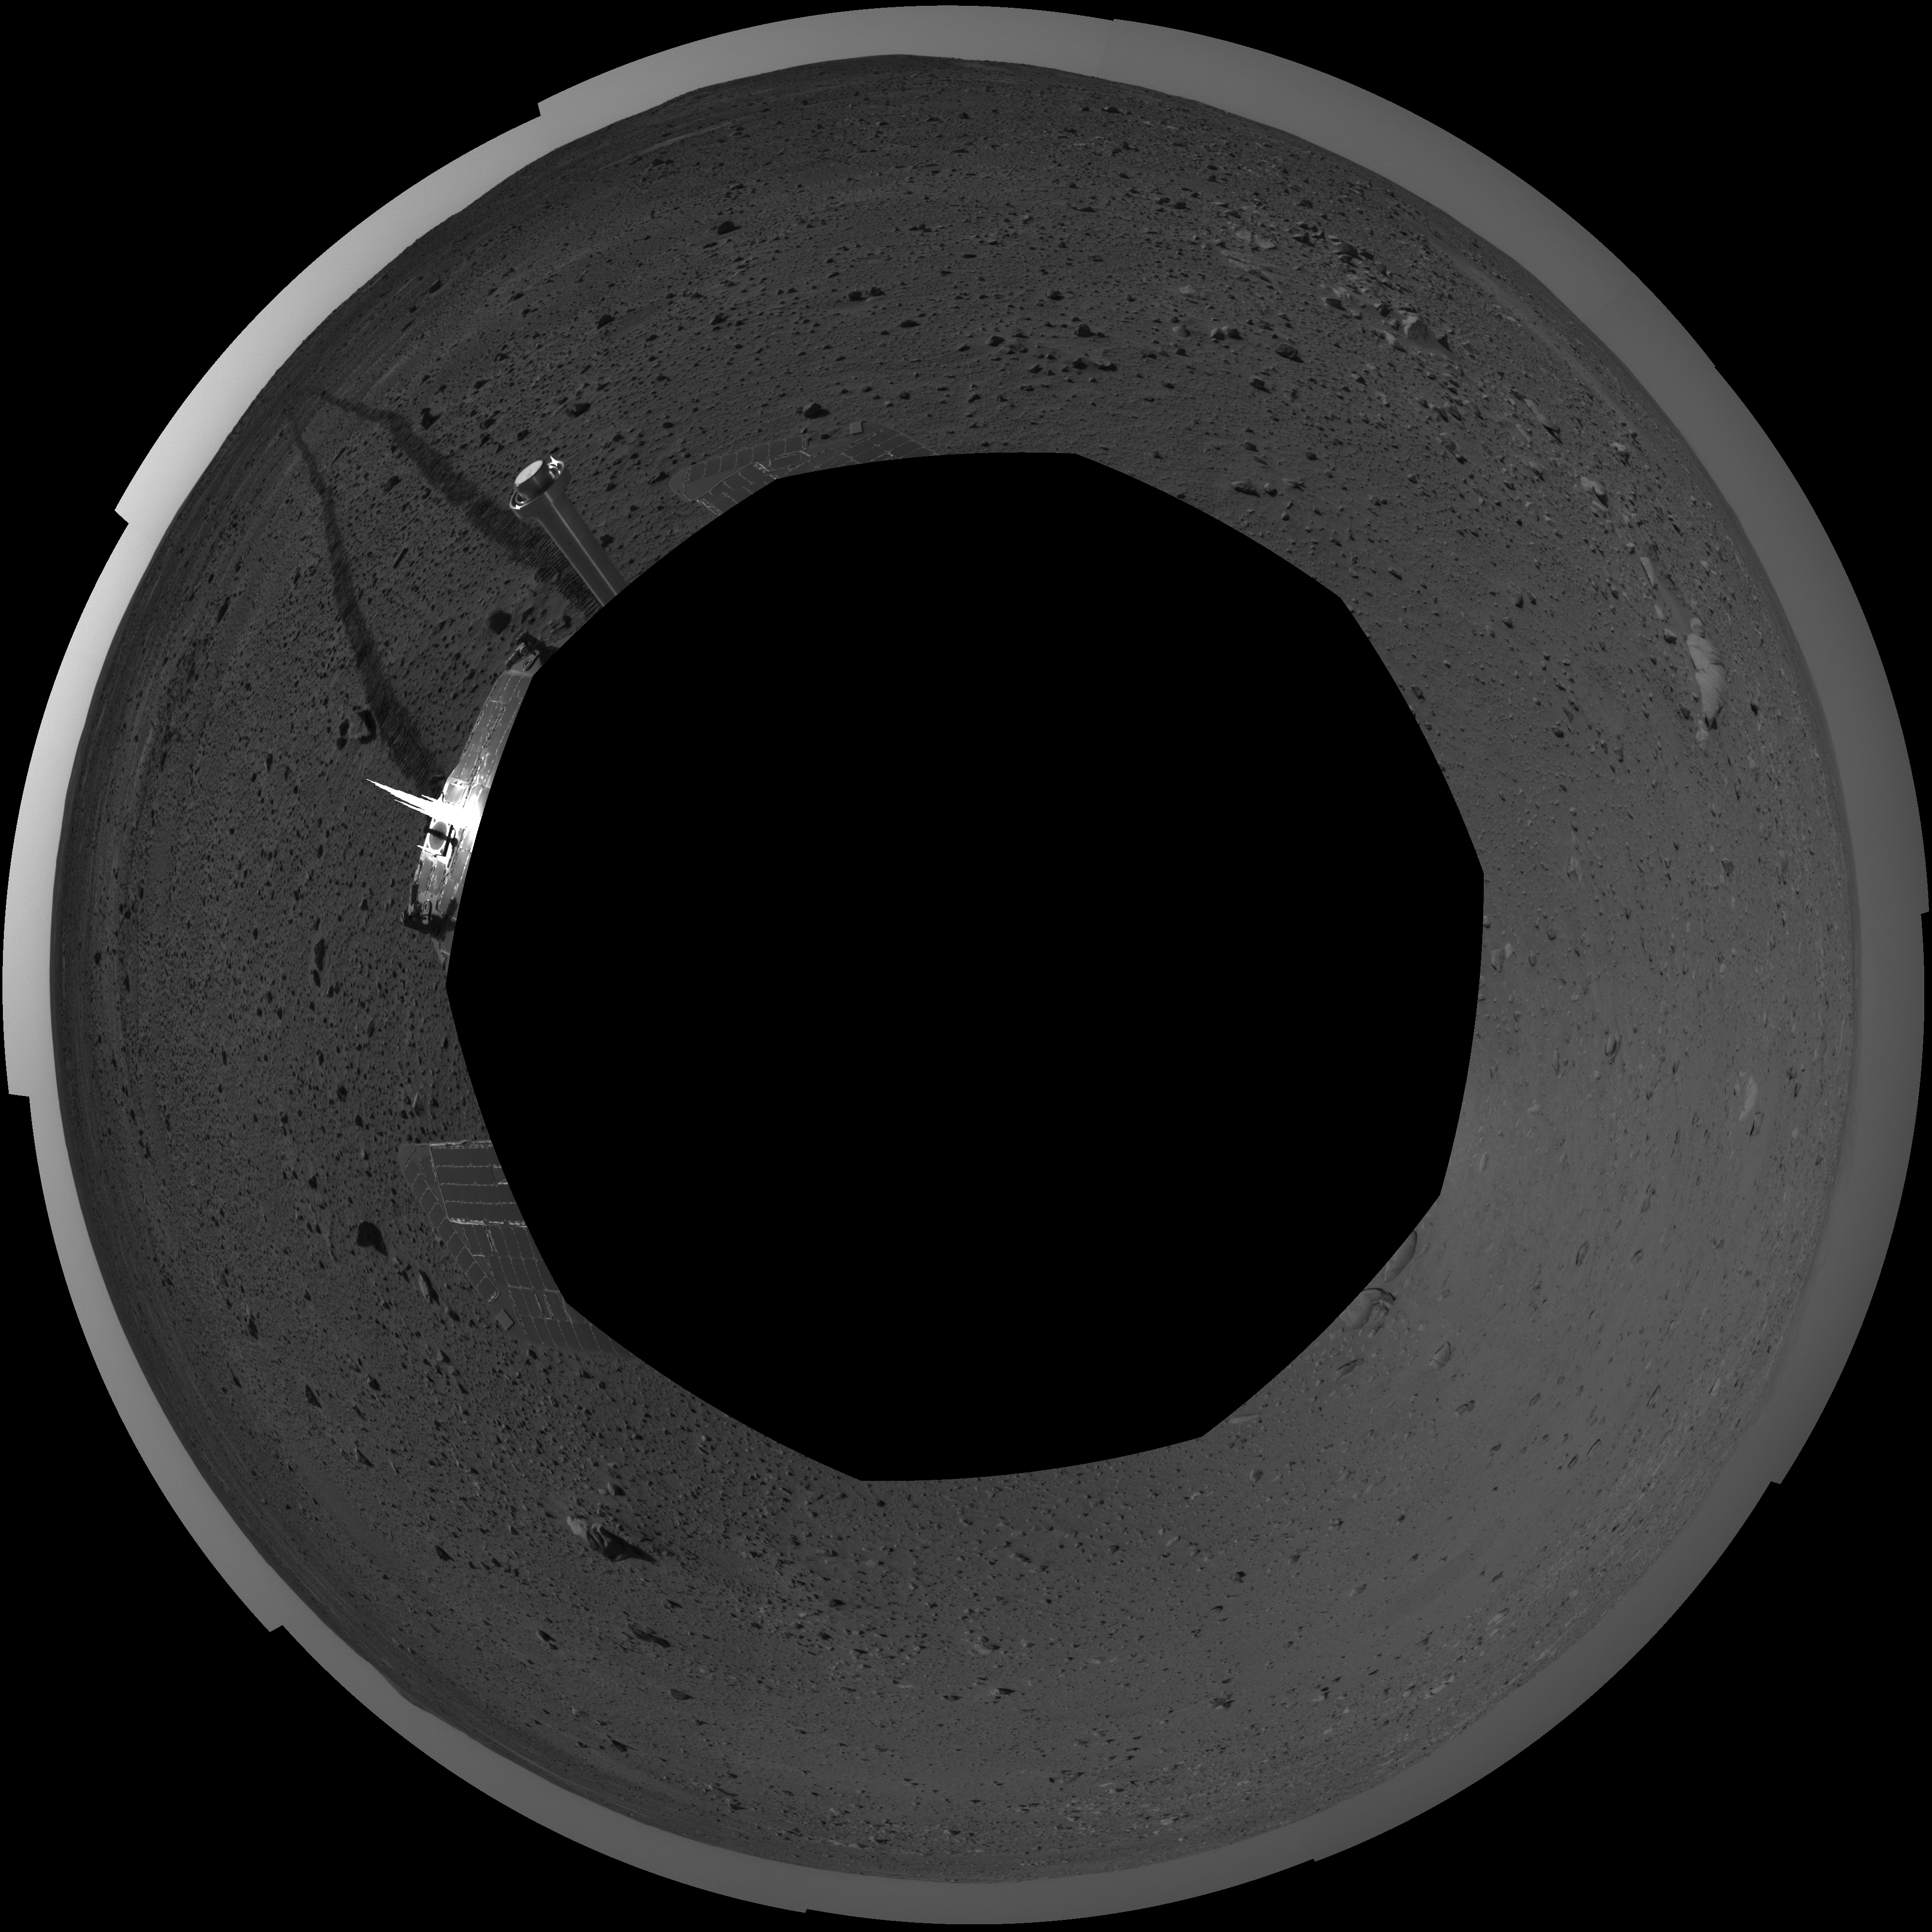

Spirit’s View on Sol 101 (polar)

This polar-projection mosaic was created from navigation camera images that NASA’s Mars Exploration Rover Spirit acquired on sol 101 (April 15, 2004). It reveals Spirit’s view just before a stopping-point dubbed “Missoula Crater.” The rover is on its way to the “Columbia Hills.”

Credit: NASA/JPL